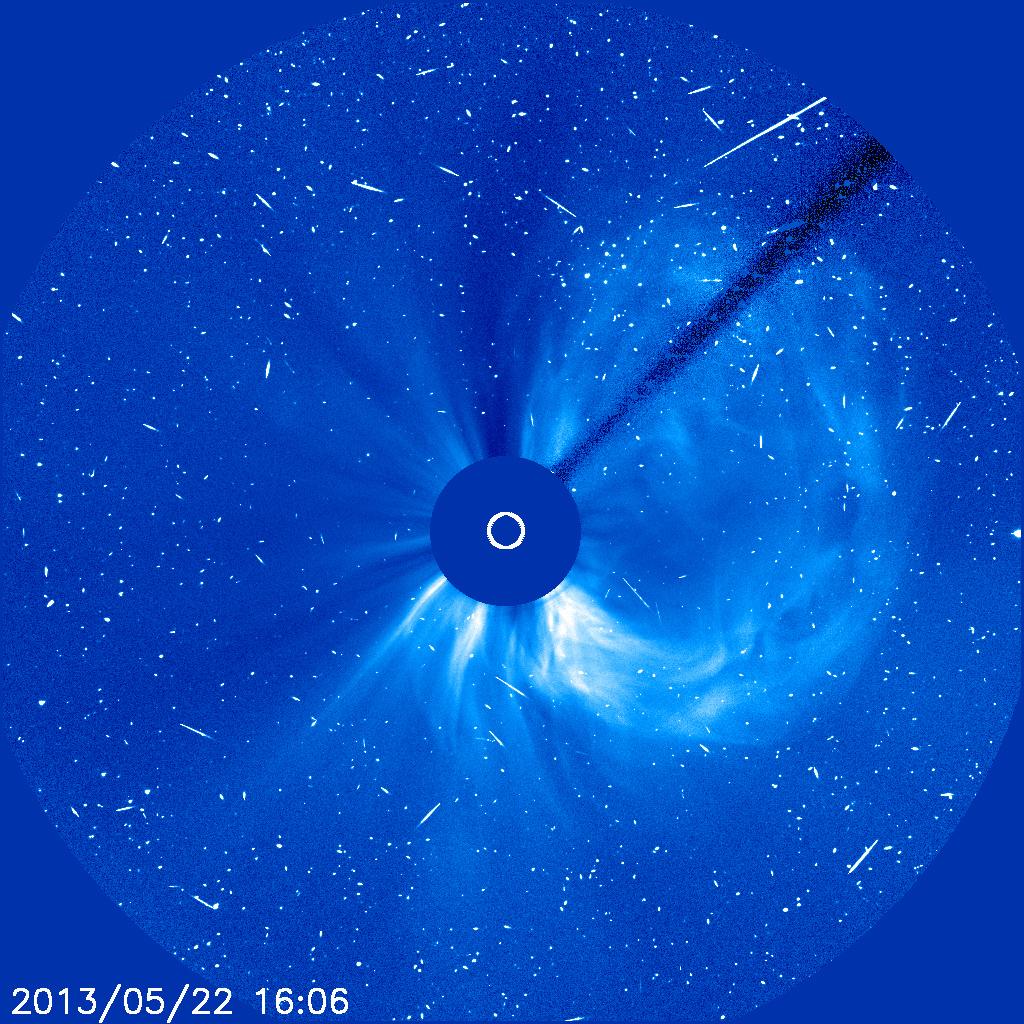

Snowy CME

A solar flare associated with the coronal mass ejection seen in this image generated a flurry of fast-moving solar protons. As each one hits the CCD camera on SOHO, it produces a brief snow-like speckle in the image. To See in CME Images Two main types of explosions occur on the sun: solar flares and coronal mass ejections. Unlike the energy and x-rays produced in a solar flare – which can reach Earth at the speed of light in eight minutes – coronal mass ejections are giant, expanding clouds of solar material that take one to three days to reach Earth. Once at Earth, these ejections, also called CMEs, can impact satellites in space or interfere with radio communications. During CME WEEK from Sept. 22 to 26, 2014, we explore different aspects of these giant eruptions that surge out from the star we live with. When a coronal mass ejection blasts off the sun, scientists rely on instruments called coronagraphs to track their progress. Coronagraphs block out the bright light of the sun, so that the much fainter material in the solar atmosphere -- including CMEs -- can be seen in the surrounding space. CMEs appear in these images as expanding shells of material from the sun's atmosphere -- sometimes a core of colder, solar material (called a filament) from near the sun's surface moves in the center. But mapping out such three-dimensional components from a two-dimensional image isn't easy. Watch the slideshow to find out how scientists interpret what they see in CME pictures. The images in the slideshow are from the three sets of coronagraphs NASA currently has in space. One is on the joint European Space Agency and NASA Solar and Heliospheric Observatory, or SOHO. SOHO launched in 1995, and sits between Earth and the sun about a million miles away from Earth. The other two coronagraphs are on the two spacecraft of the NASA Solar Terrestrial Relations Observatory, or STEREO, mission, which launched in 2006. The two STEREO spacecraft are both currently viewing the far side of the sun. Together these instruments help scientists create a three-dimensional model of any CME as its journey unfolds through interplanetary space. Such information can show why a given characteristic of a CME close to the sun might lead to a given effect near Earth, or any other planet in the solar system...

Credit: NASA/SOHO CME WEEK: What